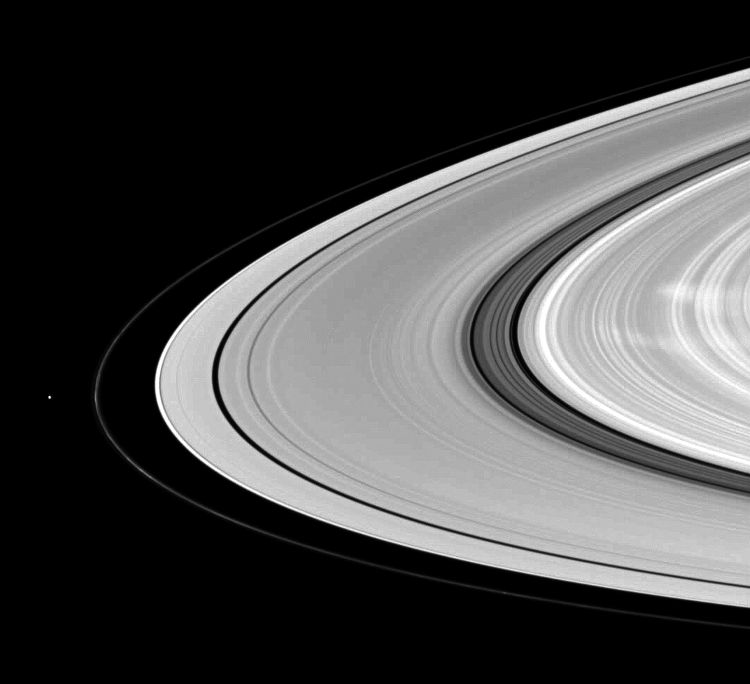

With Ghostly Spokes

Saturn’s moon Pandora shares the stage with ghostly B ring spokes in this Cassini spacecraft scene.

Pandora (81 kilometers, or 50 miles across) is on the left. The spokes are the radial markings visible on the right of the image. See PIA11144 and PIA08288 to learn more.

The image was taken using a compression scheme that reduces the image file size on the spacecraft’s data recorder, resulting in the rings’ slightly pixelated appearance. This view looks toward the northern, sunlit side of the rings from about 9 degrees above the ringplane.

The image was taken in visible light with the Cassini spacecraft wide-angle camera on Jan. 11, 2010. The view was acquired at a distance of approximately 630,000 kilometers (391,000 miles) from Saturn and at a Sun-Saturn-spacecraft, or phase, angle of 51 degrees. Image scale is 34 kilometers (21 miles) per pixel.

The Cassini-Huygens mission is a cooperative project of NASA, the European Space Agency and the Italian Space Agency. The Jet Propulsion Laboratory, a division of the California Institute of Technology in Pasadena, manages the mission for NASA’s Science Mission Directorate, Washington, D.C. The Cassini orbiter and its two onboard cameras were designed, developed and assembled at JPL. The imaging operations center is based at the Space Science Institute in Boulder, Colo.

Credit: NASA/JPL/Space Science Institute